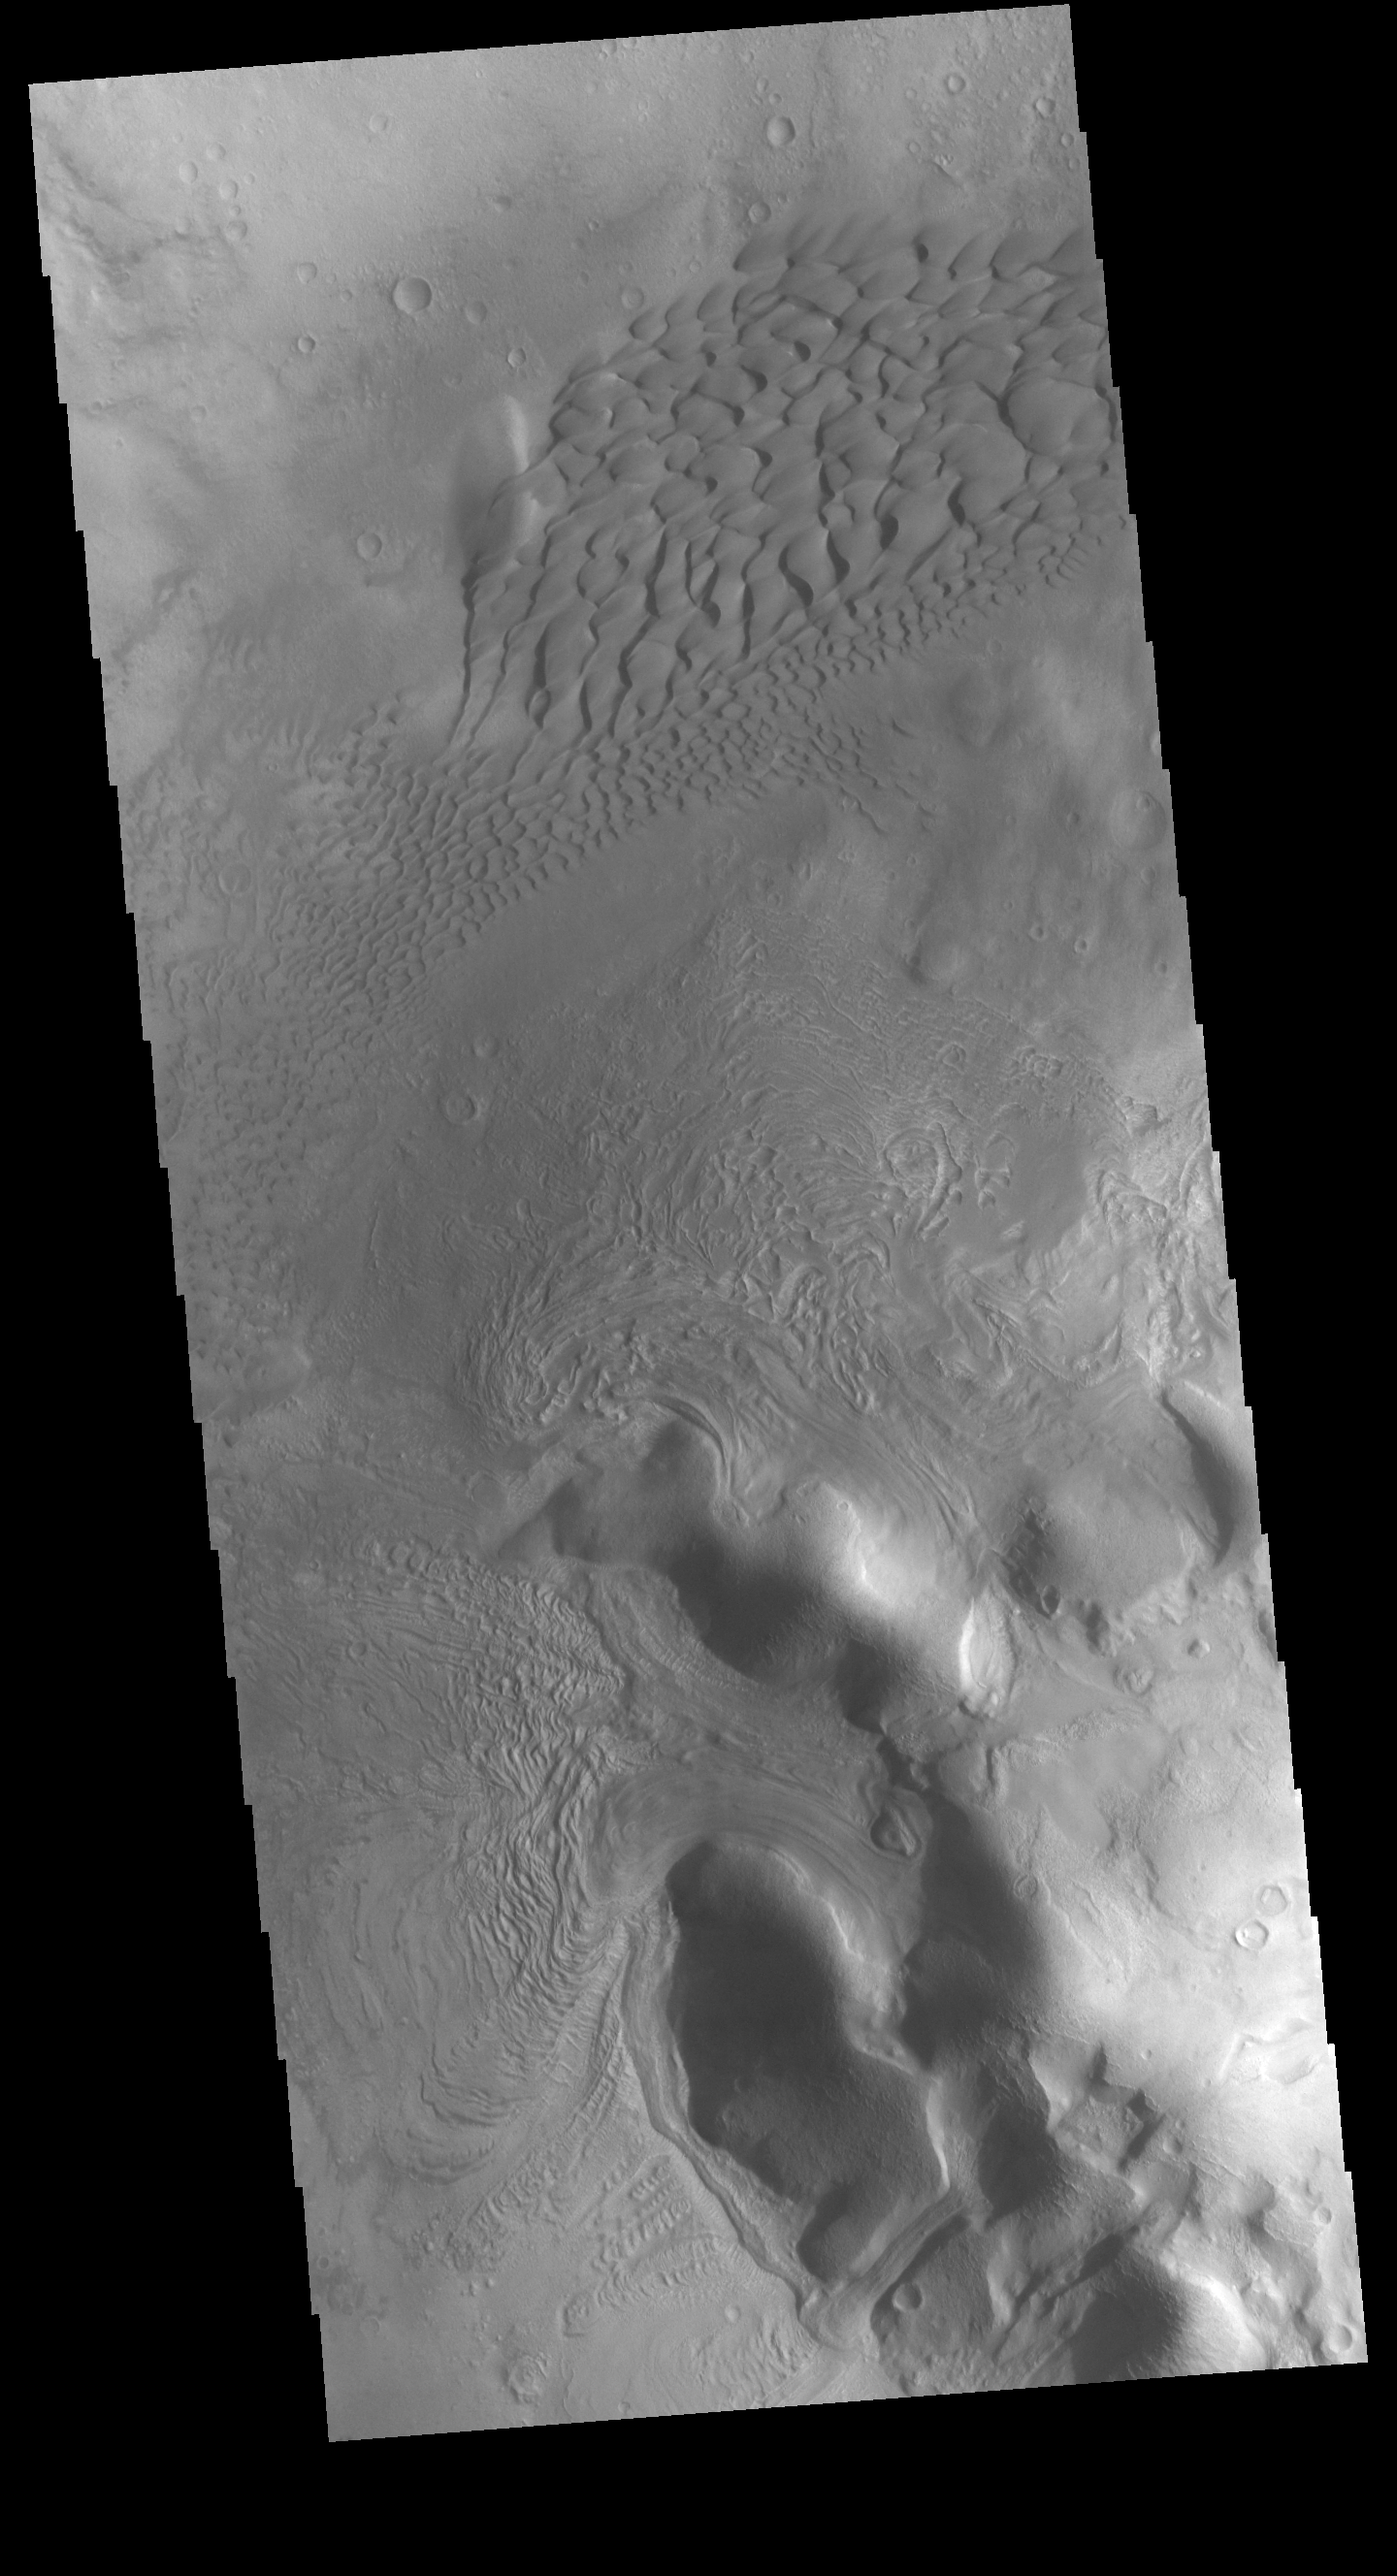

Moreux Crater Dunes

Moreux Crater is located in the northern part of Terra Sabaea. The crater has a region of sand dunes on the crater floor, as well as features that are similar to glacial topography on Earth. The glacial flows occur from both the crater rim and the central crater peak. Glacial activity creates fine scale materials, which means the source of the dune sands may be local, rather than materials blown in from outside of the crater.

Credit: NASA/JPL-Caltech/ASU